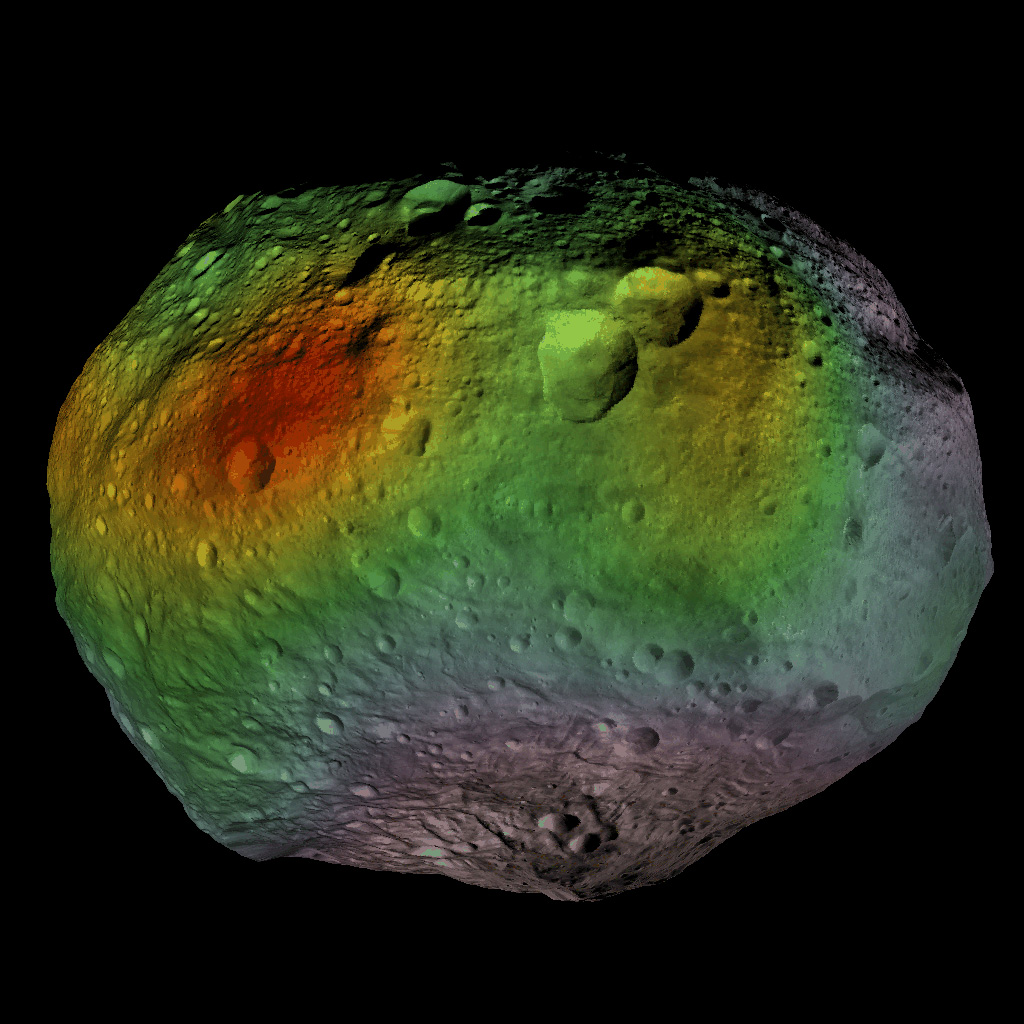

Hydrogen Hotspots on Vesta

This animation and still image show that NASA’s Dawn mission detected abundances of hydrogen in a wide swath around the equator of the giant asteroid Vesta. The hydrogen probably exists in the form of hydroxyl or water bound to minerals in Vesta’s surface.

Scientists thought it might be possible for water ice to survive near the surface around the giant asteroid’s poles. But the strongest signature for hydrogen in the latest data came from regions near the equator, where water ice is not stable.

The color scale is shown in the still image. Red indicates the greatest abundances of hydrogen and gray the least, as determined by Dawn’s gamma ray and neutron detector (GRaND) instrument while in Dawn’s lowest mapping orbit. The hydrogen data were obtained from December 2011 to May 2012. The units are micrograms of hydrogen per gram of surface material.

The GRaND data were superimposed on a mosaic of images and 3-D model of Vesta created from data obtained by the framing camera over the course of Dawn’s stay at Vesta. Dawn arrived at Vesta in July 2011 and departed in September 2012.

Dawn’s mission to Vesta and Ceres is managed by JPL for NASA’s Science Mission Directorate in Washington. JPL is a division of the California Institute of Technology in Pasadena. Dawn is a project of the directorate’s Discovery Program, managed by NASA’s Marshall Space Flight Center in Huntsville, Ala. UCLA is responsible for overall Dawn mission science. Orbital Sciences Corp. in Dulles, Va., designed and built the spacecraft. The gamma ray and neutron detector instrument was built by Los Alamos National Laboratory, N.M., and is operated by the Planetary Science Institute, Tucson, Ariz.

Credit: NASA/JPL-Caltech/UCLA/PSI/MPS/DLR/IDA